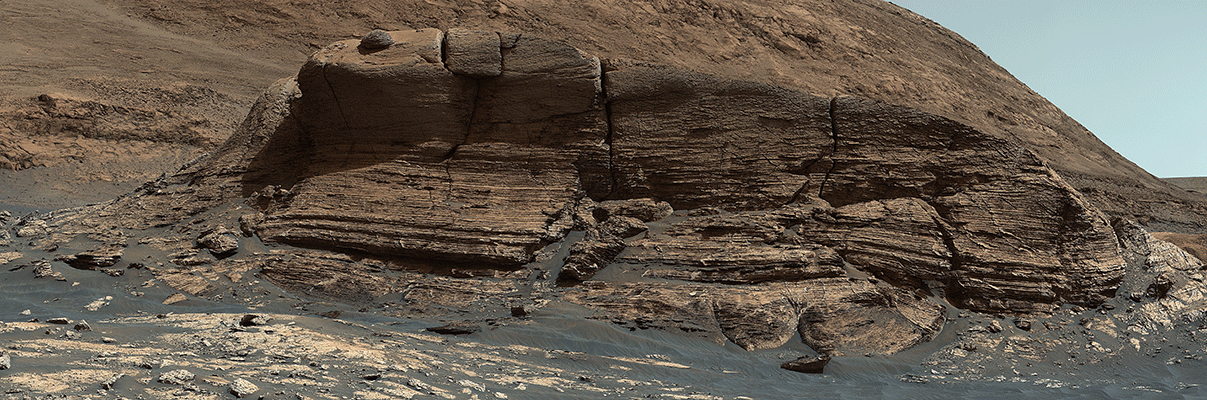

Curiosity’s 3D View of Mont Mercou

Figure 1, Click on image for animation

Figure 2, Click on image for larger version

Figure 3, Click on image for larger version

Figure 4, Anaglyph

NASA’s Curiosity Mars rover used its Mastcam instrument to take the 32 individual images that make up this panorama of the outcrop nicknamed “Mont Mercou.” It took a second panorama, rolling sideways 13 feet (4 meters), to create a stereoscopic effect similar to a 3D viewfinder. The effect helps scientists get a better idea of the geometry of Mount Mercou’s sedimentary layers, as if they’re standing in front of the formation.

Both panoramas were taken on March 4, 2021, the 3,049th Martian day, or sol, of the mission, from a distance of about 130 feet (40 meters) from the cliff face, which is about 20 feet (6 meters) tall. They have been white-balanced so that the colors of the rock materials resemble how they would appear under daytime lighting conditions on Earth.

Included here is an animation (Figure 1) to show the stereoscopic effect, along with the two panoramas (Figures 2 and 3) used to create it. The additional anaglyph (Figure 4) offers a 3D glimpse when viewed with red-blue glasses.

Malin Space Science Systems in San Diego built and operates Mastcam. A division of Caltech, NASA’s Jet Propulsion Laboratory in Southern California built the Curiosity rover and manages the Curiosity rover for the agency’s Science Mission Directorate in Washington.

Credit: NASA/JPL-Caltech/MSSS